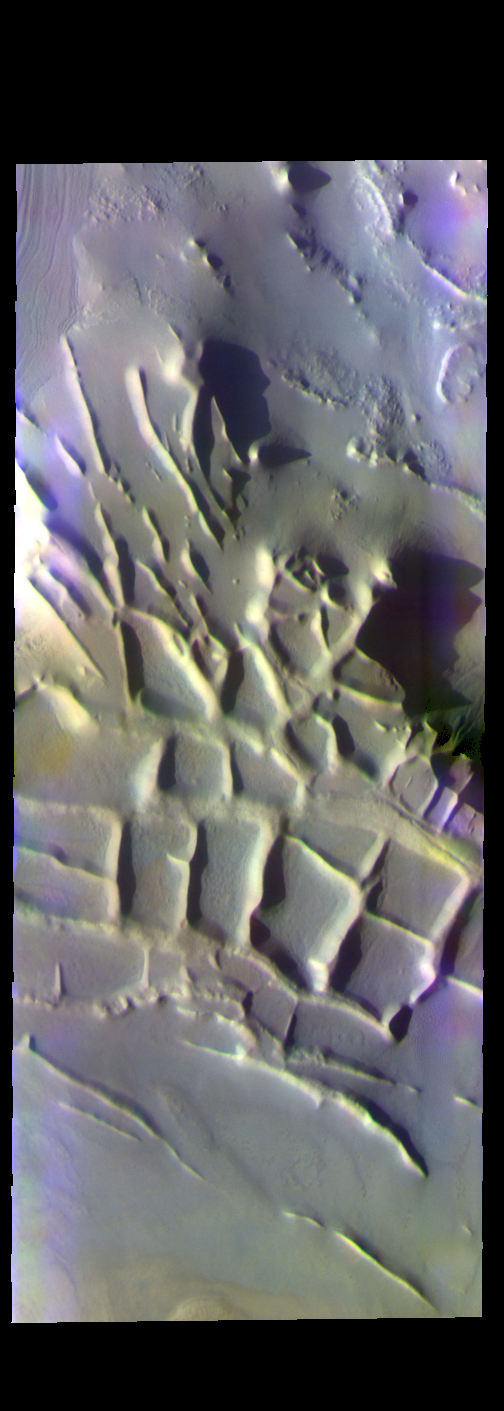

Angustus Labyrinthus – False Color

The THEMIS VIS camera contains 5 filters. The data from different filters can be combined in multiple ways to create a false color image. These false color images may reveal subtle variations of the surface not easily identified in a single band image. Today’s false color image shows part of Angustus Labyrinthus. The intersecting ridges were most likely formed due to tectonic activity. When this feature was first observed by the Mariner 9 orbiter, project scientists informally dubbed it “the Inca City.” It is very common to ‘see’ familiar objects in unfamiliar images, akin to seeing a ‘face’ in a wall outlet. To the scientists the orthogonal shapes resembled buildings.

Credit: NASA/JPL-Caltech/ASU